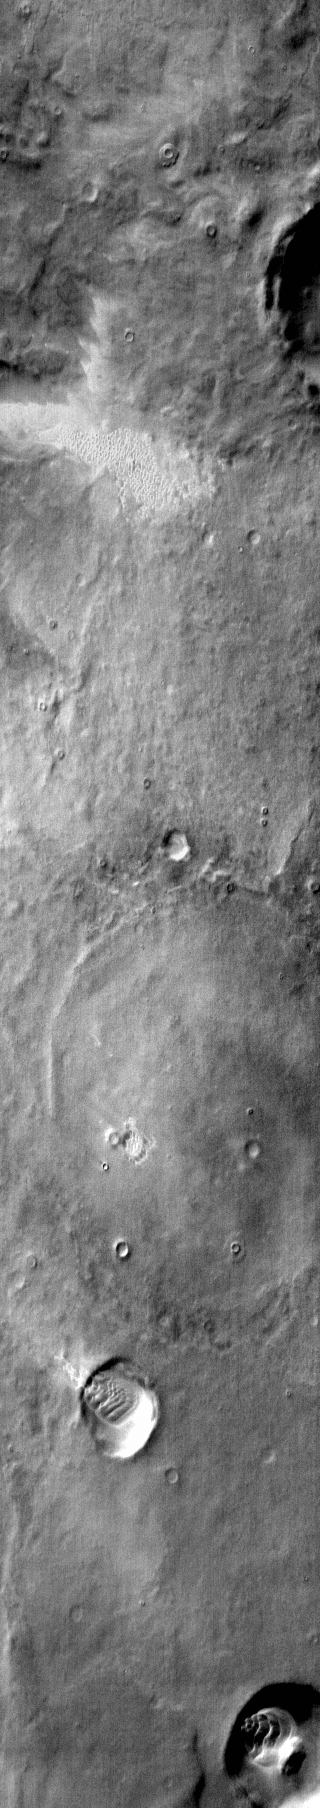

Terra Cimmeria Dunes

This daytime IR image shows several dune fields in the plains of Terra Cimmeria. Note the dune field in the samll crater towards the bottom of the frame. The dune field has climbed the western rim of the crater and is moving out onto the plains.

Image information: IR instrument. Latitude -59.9N, Longitude 136.2E. 121 meter/pixel resolution.

Please see the THEMIS Data Citation Note for details on crediting THEMIS images.

Note: this THEMIS visual image has not been radiometrically nor geometrically calibrated for this preliminary release. An empirical correction has been performed to remove instrumental effects. A linear shift has been applied in the cross-track and down-track direction to approximate spacecraft and planetary motion. Fully calibrated and geometrically projected images will be released through the Planetary Data System in accordance with Project policies at a later time.

NASA’s Jet Propulsion Laboratory manages the 2001 Mars Odyssey mission for NASA’s Office of Space Science, Washington, D.C. The Thermal Emission Imaging System (THEMIS) was developed by Arizona State University, Tempe, in collaboration with Raytheon Santa Barbara Remote Sensing. The THEMIS investigation is led by Dr. Philip Christensen at Arizona State University. Lockheed Martin Astronautics, Denver, is the prime contractor for the Odyssey project, and developed and built the orbiter. Mission operations are conducted jointly from Lockheed Martin and from JPL, a division of the California Institute of Technology in Pasadena.

Credit: NASA/JPL/ASU